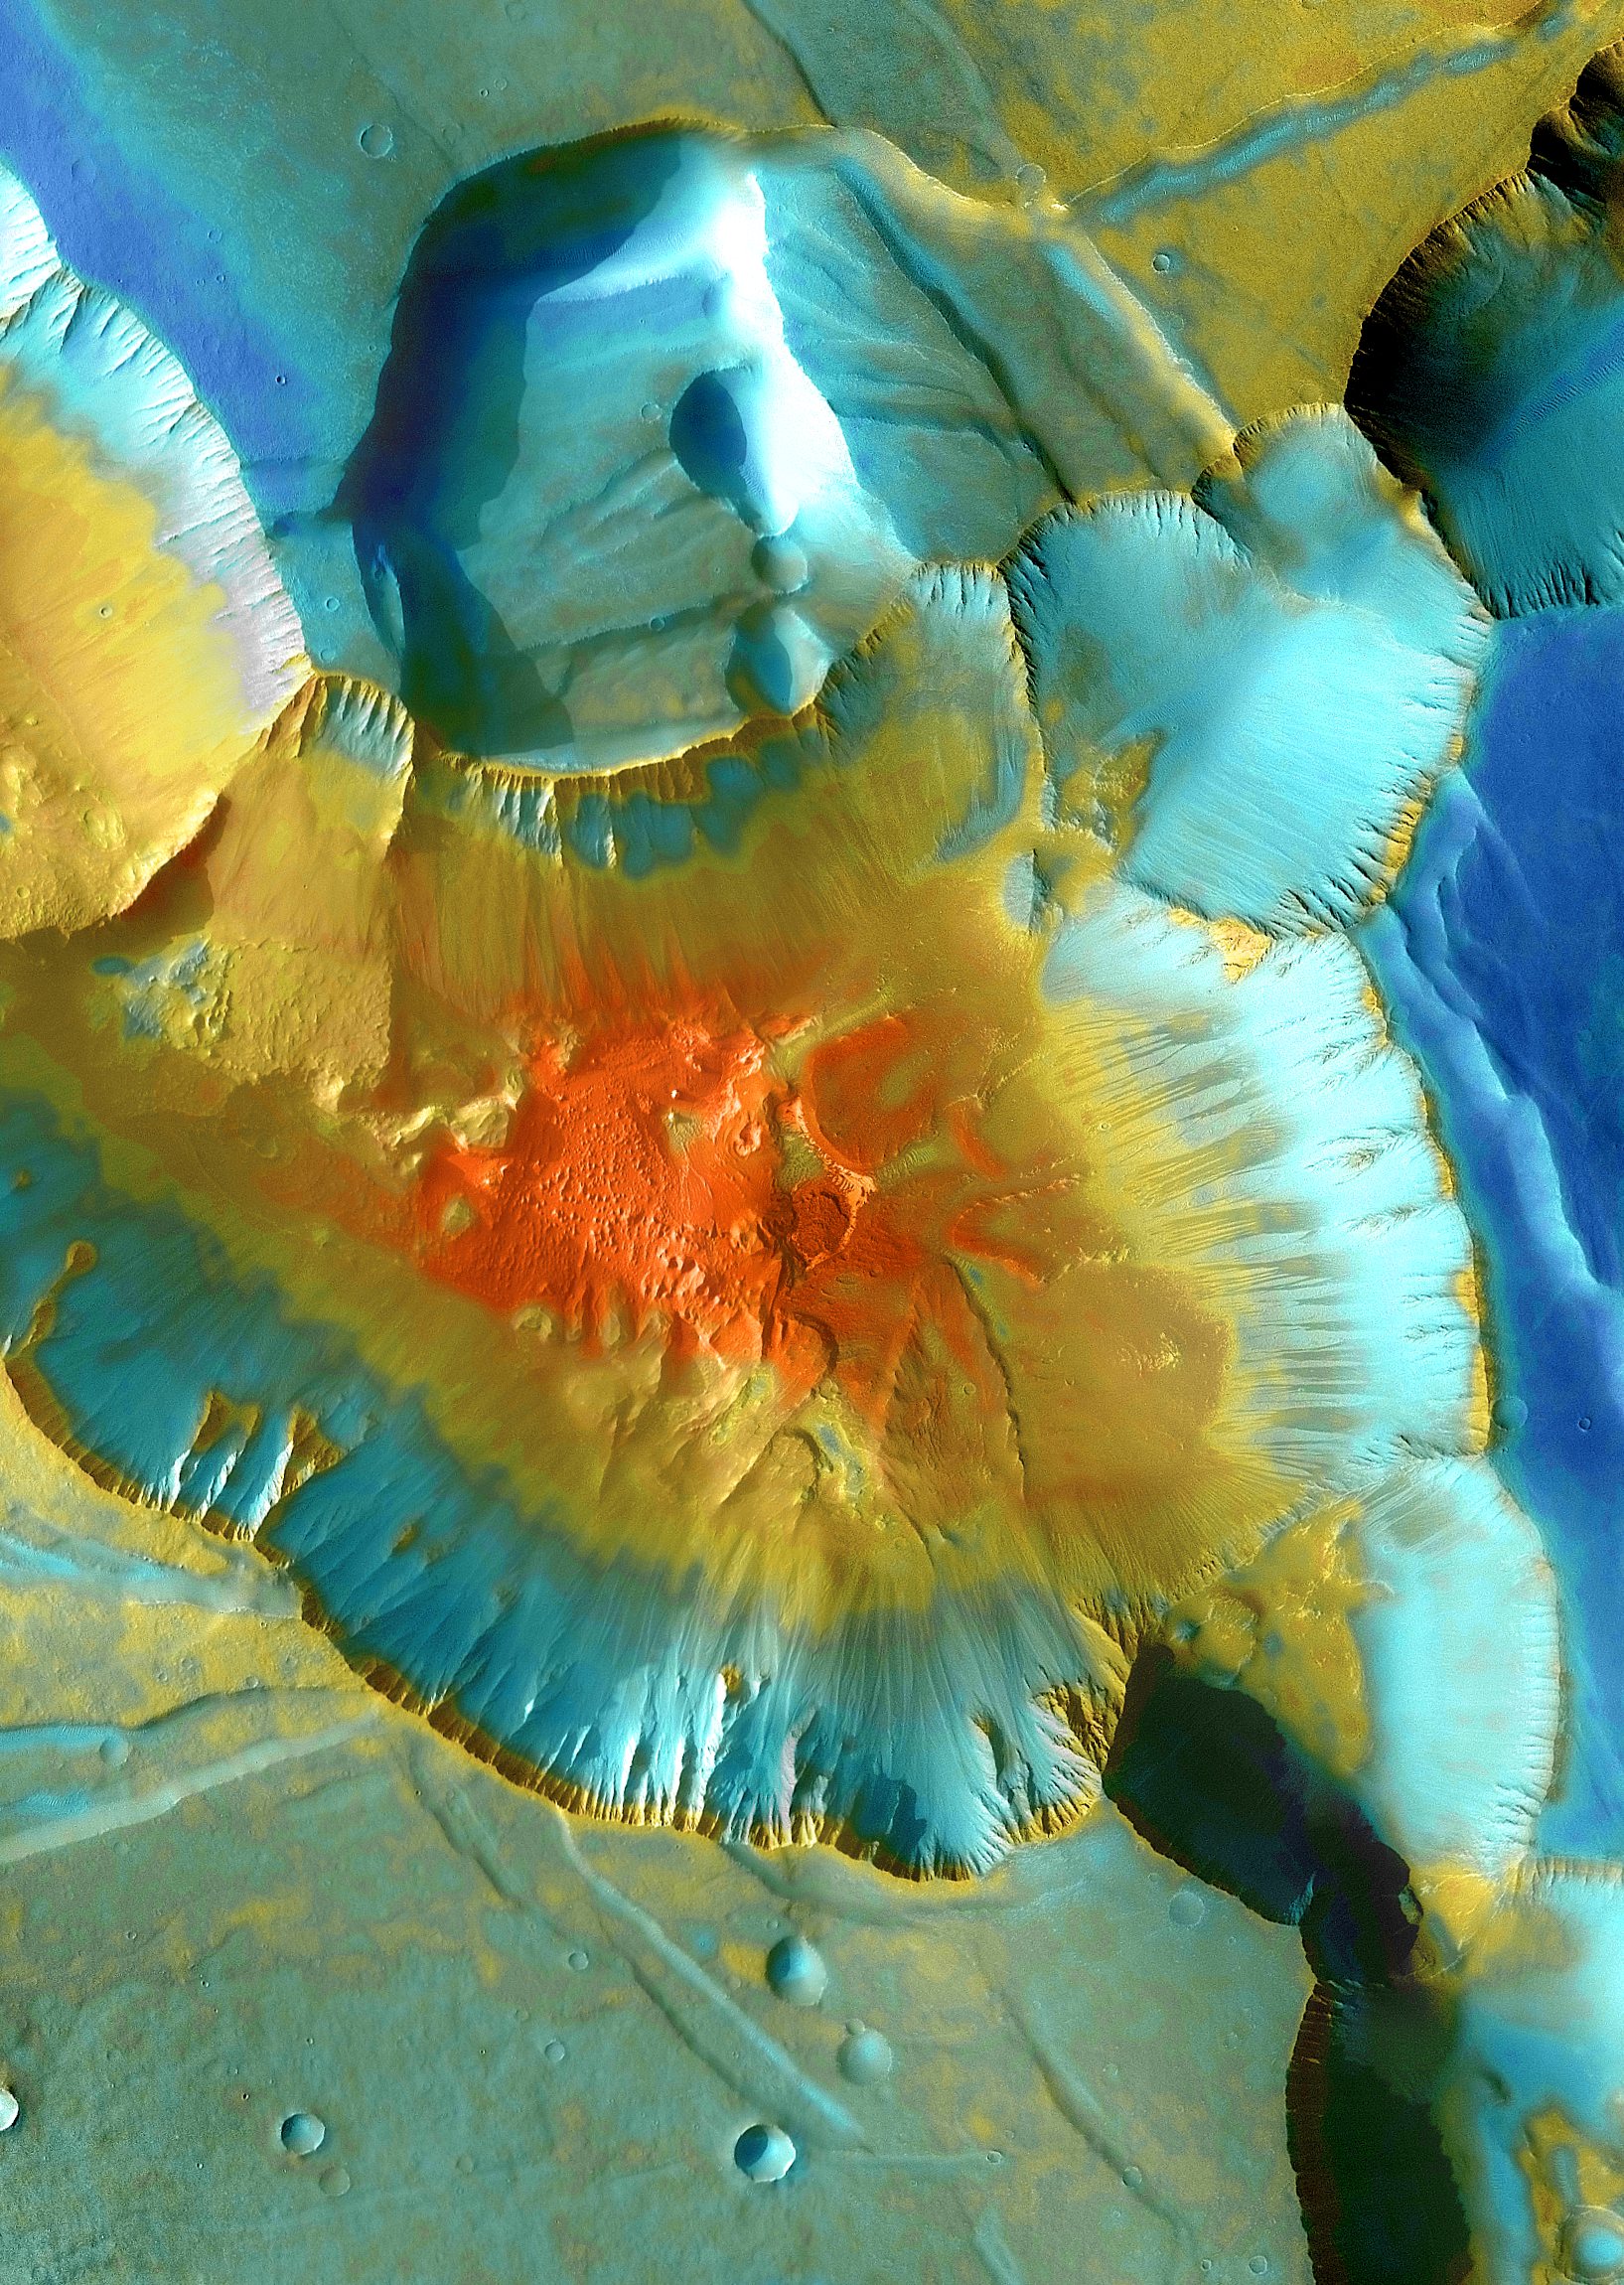

Mars Odyssey All Stars: Noctis Canyon

A false-color mosaic focuses on one junction in Noctis Labyrinthus where canyons meet to form a depression 4,000 meters (13,000 feet) deep. Dust (blue tints) lies on the upper surfaces, while rockier material (warmer colors) lies below.

The pictures used to create this mosaic image were taken from April 2003 to September 2005 by the Thermal Emission Imaging System instrument on NASA’s Mars Odyssey orbiter. It is part of a special set of images marking the occasion of Odyssey becoming the longest-working Mars spacecraft in history. The pictured location on Mars is approximately 13 degrees south latitude, 260 degrees east longitude.

NASA’s Jet Propulsion Laboratory manages the 2001 Mars Odyssey mission for NASA’s Science Mission Directorate, Washington, D.C. The Thermal Emission Imaging System (THEMIS) was developed by Arizona State University, Tempe, in collaboration with Raytheon Santa Barbara Remote Sensing. The THEMIS investigation is led by Dr. Philip Christensen at Arizona State University. Lockheed Martin Astronautics, Denver, is the prime contractor for the Odyssey project, and developed and built the orbiter. Mission operations are conducted jointly from Lockheed Martin and from JPL, a division of the California Institute of Technology in Pasadena.

Credit: NASA/JPL-Caltech/ASU